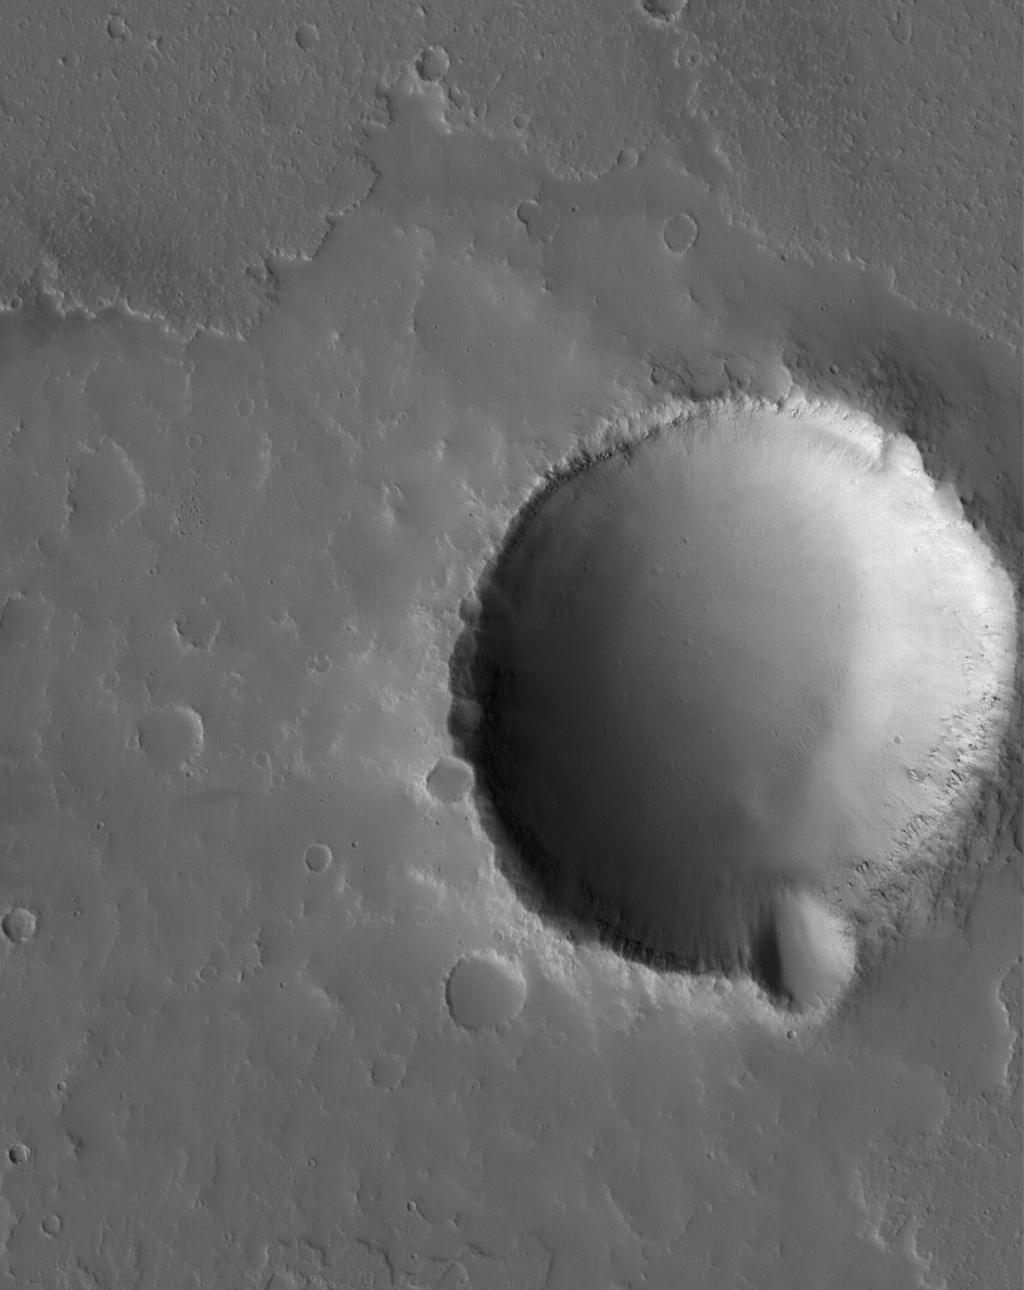

Flow Front and Crater

5 June 2005
This Mars Global Surveyor (MGS) Mars Orbiter Camera (MOC) image shows an impact crater in the volcanic Tharsis region of Mars. The margins of a lava flow are seen to the north (above) the crater.

Location near: 22.2°N, 114.2°W
Image width: ~3 km (~1.9 mi
Illumination from: lower left
Season: Northern Autumn

Credit: NASA/JPL/Malin Space Science Systems